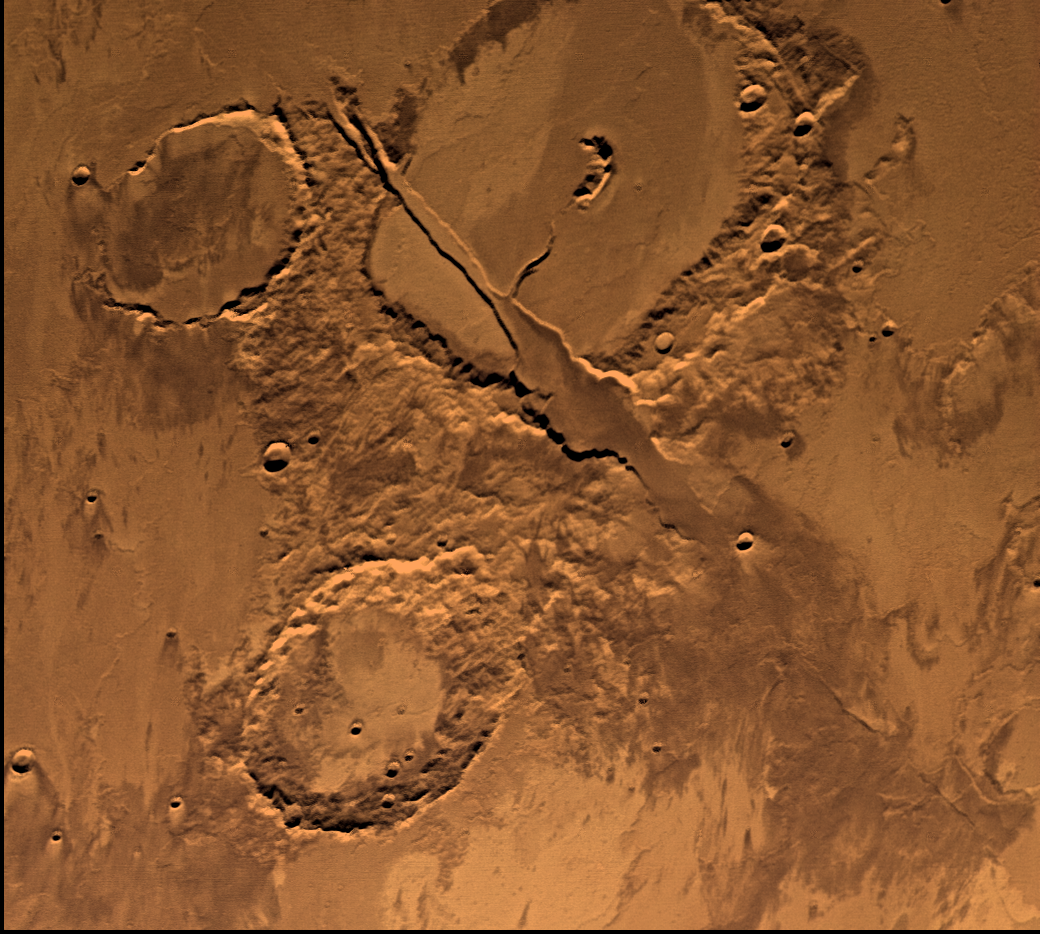

Memnonia Fossae, Approximately Natural Color

Tharsis-centered volcanic and tectonic activity resulted in the formation of radial grabens of Memnonia Fossae, which cut materials of the ancient cratered highlands and the relatively young, highland-embaying lava flows from the Tharsis volcanoes. Center of picture is at latitude 16 degrees S., longitude 142 degrees W. Natural color version shows albedo variations and uniform colors. The enhanced color version (PIA00151, following decorrelation stretch), however, reveals a diversity of subtle color variations; many of the color variations may be due to different lava flow units and variable amounts of weathering, possible alteration by water, and eolian redistributions. Viking Orbiter Picture Numbers 41B52 (green), 41b54 (red), and 41B56 (blue) at 198 m/pixel resolution. Picture width is 206 km. North is 119 degrees counter-clockwise from top.

Credit: NASA/JPL/USGS